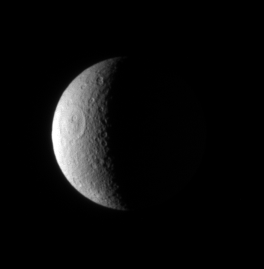

Rhea’s Scars

The Cassini spacecraft examines the desolate, cratered crescent of Rhea, a surface so heavily bombarded over the eons that new craters are virtually guaranteed to form on top of older ones. The large Tirawa impact basin is visible here.

This view looks toward the leading hemisphere on Rhea (1,528 kilometers, or 949 miles across). North is up.

The image was taken in visible light with the Cassini spacecraft narrow-angle camera on Feb. 26, 2007 at a distance of approximately 1.7 million kilometers (1 million miles) from Rhea and at a Sun-Rhea-spacecraft, or phase, angle of 106 degrees. Image scale is 10 kilometers (6 miles) per pixel.

The Cassini-Huygens mission is a cooperative project of NASA, the European Space Agency and the Italian Space Agency. The Jet Propulsion Laboratory, a division of the California Institute of Technology in Pasadena, manages the mission for NASA’s Science Mission Directorate, Washington, D.C. The Cassini orbiter and its two onboard cameras were designed, developed and assembled at JPL. The imaging operations center is based at the Space Science Institute in Boulder, Colo.

Credit: NASA/JPL/Space Science Institute